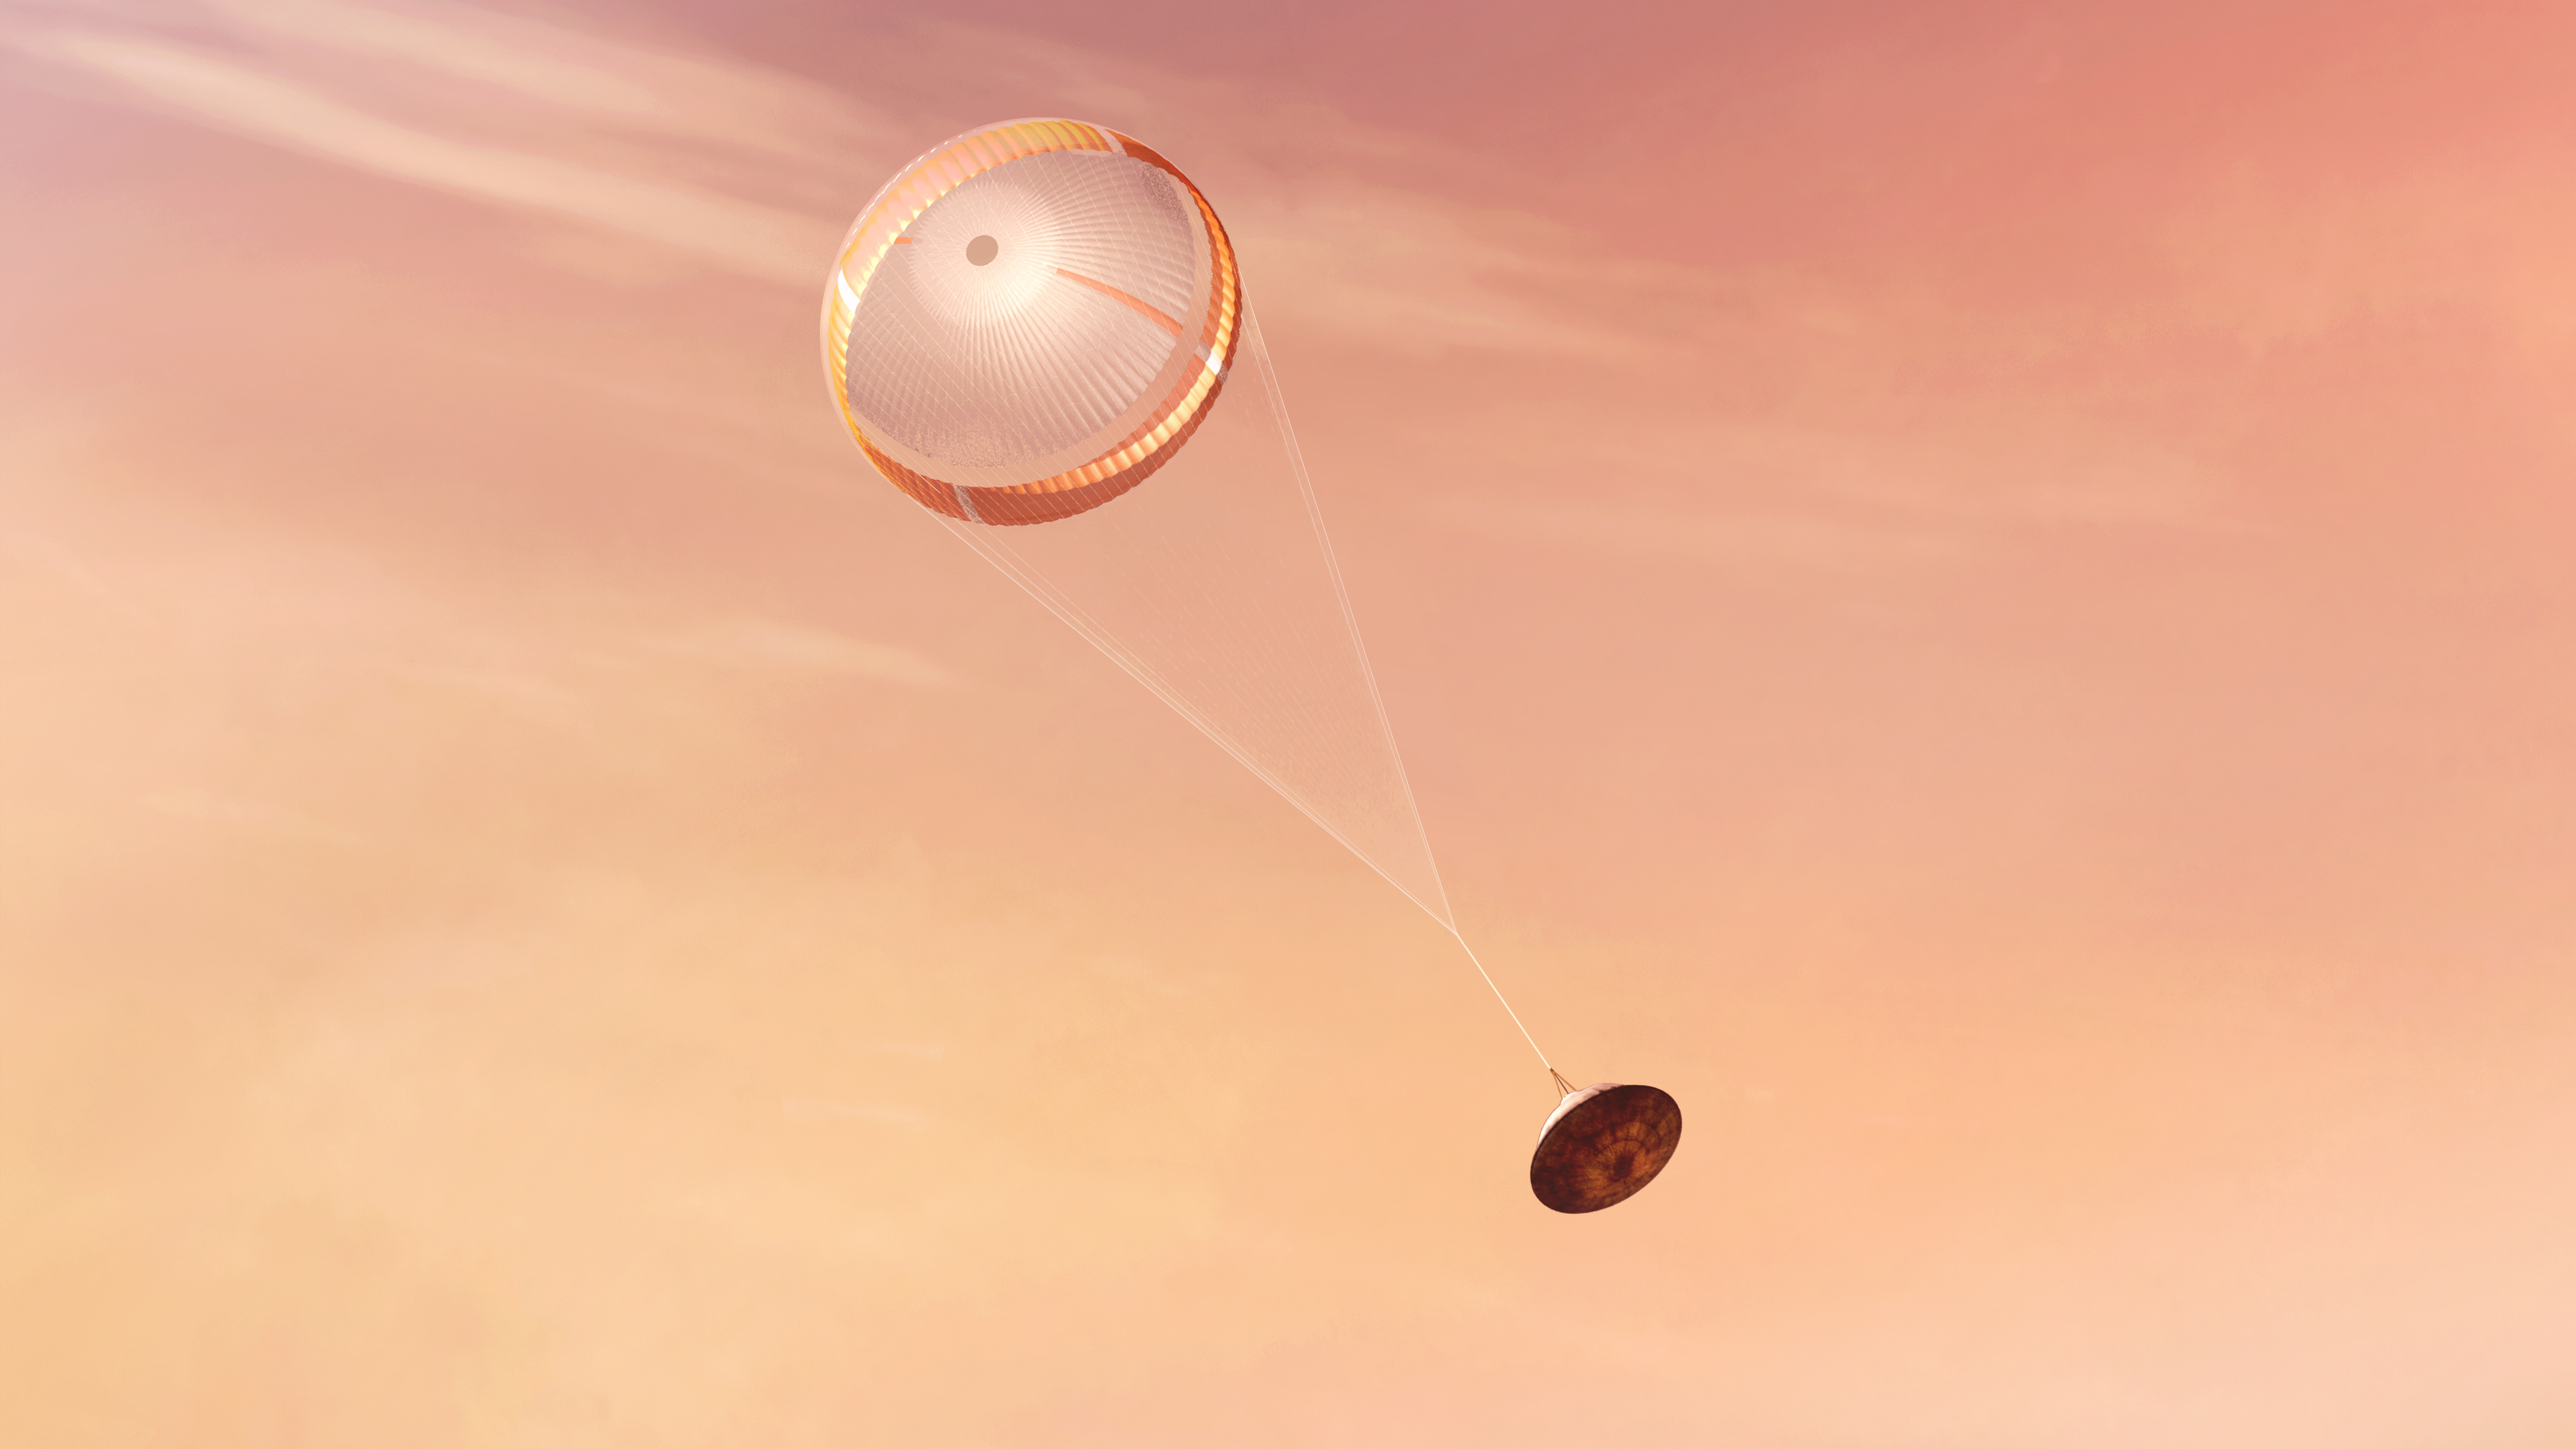

Perseverance Deploys its Parachute (Illustration)

NASA’s Perseverance rover deploys a supersonic parachute from its aeroshell as it slows down before landing, in this artist’s illustration. Hundreds of critical events must execute perfectly and exactly on time for the rover to land safely on Feb. 18, 2021.

Entry, Descent, and Landing, or “EDL,” begins when the spacecraft reaches the top of the Martian atmosphere, traveling nearly 12,500 mph (20,000 kph). EDL ends about seven minutes after atmospheric entry, with Perseverance stationary on the Martian surface.

The parachute, 70.5 feet (21.5 meters) in diameter, deploys about 240 seconds after entry into the Martian atmosphere, at an altitude of about 7 miles (11 kilometers) and a velocity of about 940 mph (1,512 kph). The parachute slows the vehicle to about 200 mph (320 kph).

NASA’s Jet Propulsion Laboratory in Southern California built and will manage operations of the Mars 2020 Perseverance rover for NASA.

Credit: NASA/JPL-Caltech